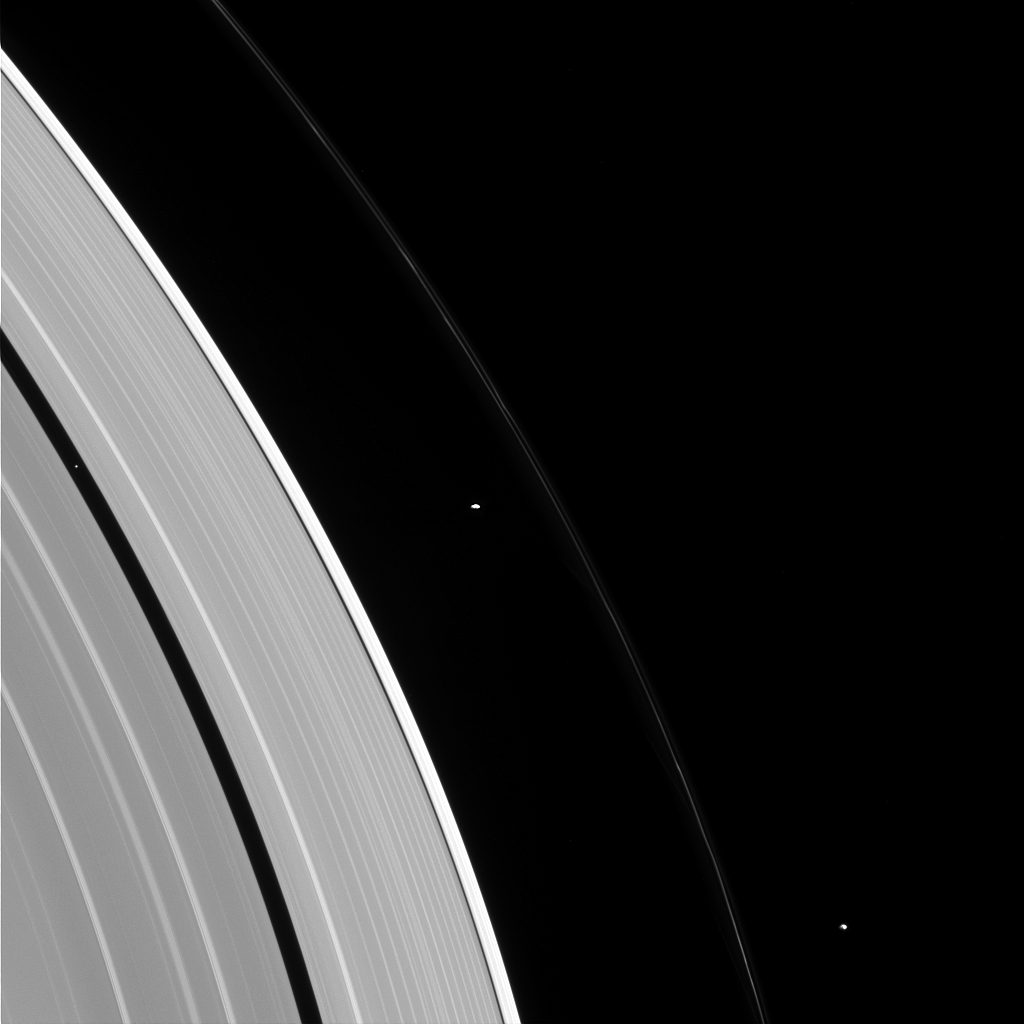

Moon Convention

People with similar jobs or interests hold conventions and meetings, so why shouldn’t moons? Pandora, Prometheus, and Pan — seen here, from right to left — also appear to be holding some sort of convention in this image.

Some moons control the structure of nearby rings via gravitational “tugs.” The cumulative effect of the moon’s tugs on the ring particles can keep the rings’ edges from spreading out as they are naturally inclined to do, much like shepherds control their flock. Pan is a prototypical shepherding moon, shaping and controlling the locations of the inner and outer edges of the Encke gap through a mechanism suggested in 1978 to explain the narrow Uranian rings. However, though Prometheus and Pandora have historically been called “the F ring shepherd moons” due to their close proximity to the ring, it has long been known that the standard shepherding mechanism that works so well for Pan does not apply to these two moons.

The mechanism for keeping the F ring narrow, and the roles played — if at all — by Prometheus and Pandora in the F ring’s configuration are not well understood. This is an ongoing topic for study by Cassini scientists.

This view looks toward the sunlit side of the rings from about 29 degrees above the ringplane. The image was taken in visible light with the Cassini spacecraft narrow-angle camera on Jan. 2, 2015.

The view was obtained at a distance of approximately 1.6 million miles (2.6 million kilometers) from the rings and at a Sun-ring-spacecraft, or phase, angle of 86 degrees. Image scale is 10 miles (15 kilometers) per pixel.

The Cassini-Huygens mission is a cooperative project of NASA, the European Space Agency and the Italian Space Agency. The Jet Propulsion Laboratory, a division of the California Institute of Technology in Pasadena, manages the mission for NASA’s Science Mission Directorate, Washington, D.C. The Cassini orbiter and its two onboard cameras were designed, developed and assembled at JPL. The imaging team is based at the Space Science Institute, Boulder, Colo.

Credit: NASA/JPL-Caltech/Space Science Institute